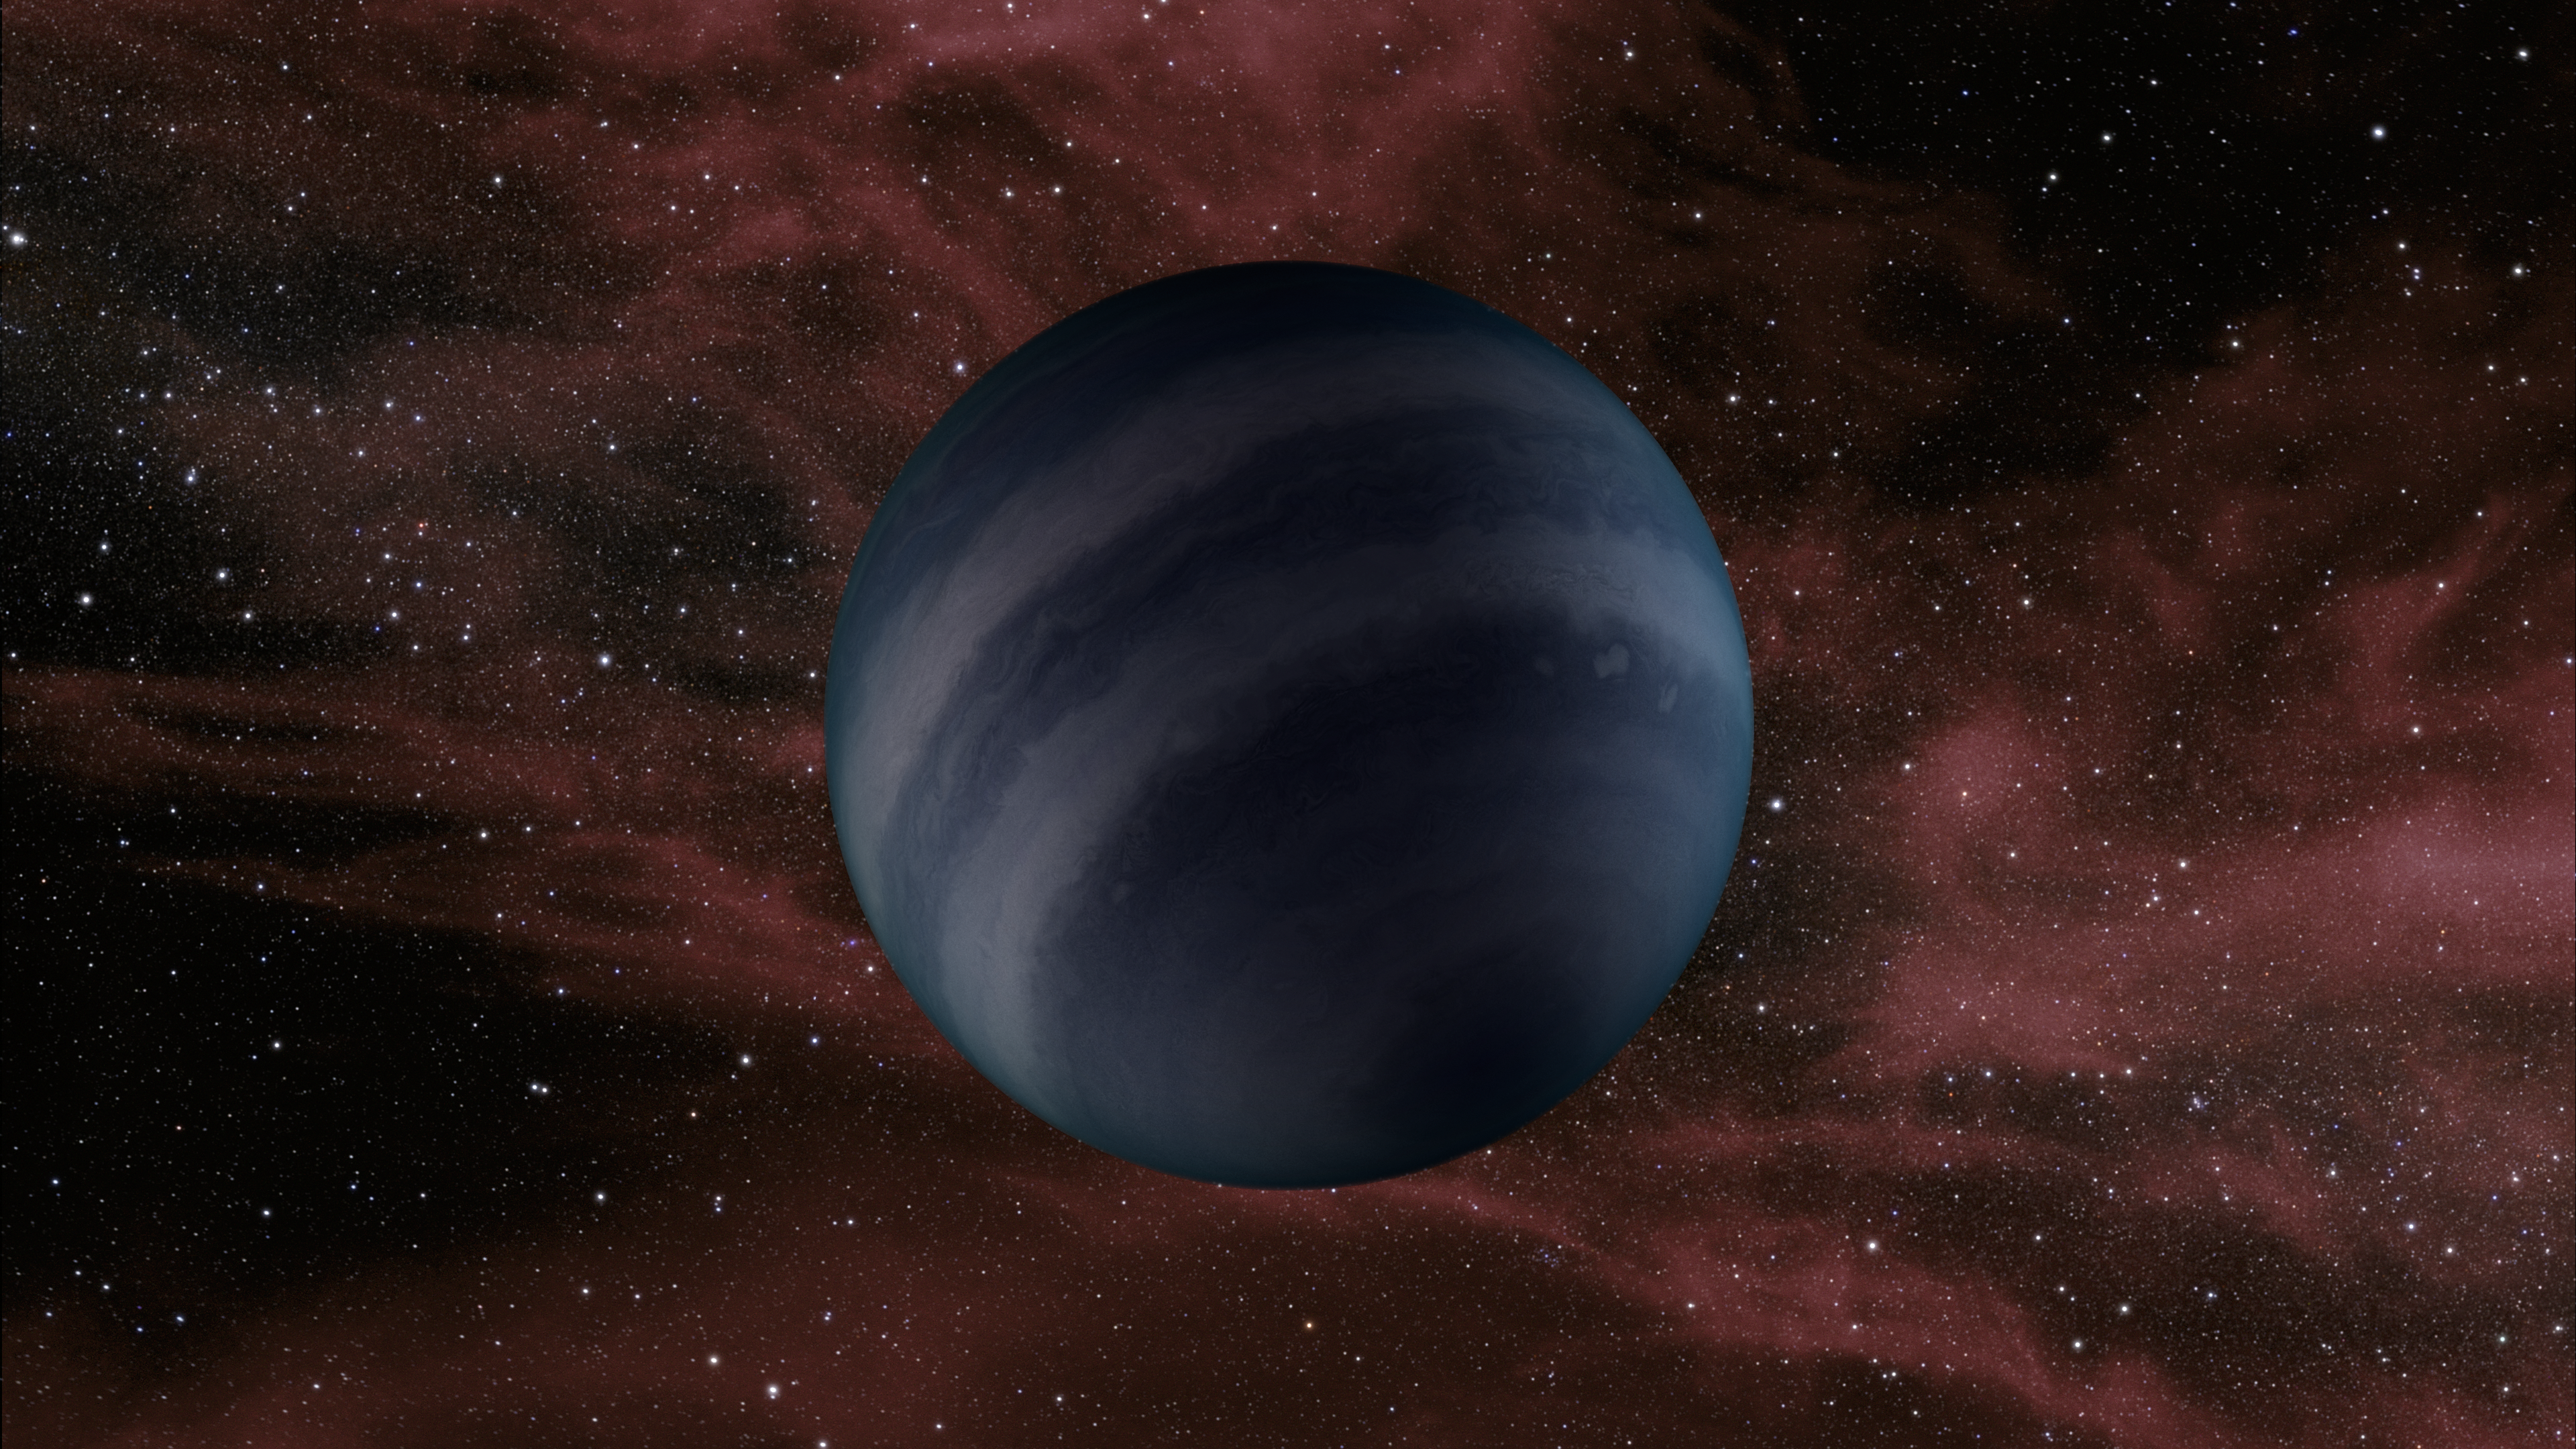

Free-floating Failed Star (Artist Concept)

This artist’s conception portrays a free-floating brown dwarf, or failed star. A new study using data from NASA’s Spitzer Space Telescope shows that several of these objects are warmer than previously thought, with temperatures about 250 to 350 degrees Fahrenheit (125 to 175 degrees Celsius).

NASA’s Jet Propulsion Laboratory, Pasadena, Calif., manages the Spitzer Space Telescope mission for NASA’s Science Mission Directorate, Washington. Science operations are conducted at the Spitzer Science Center at the California Institute of Technology in Pasadena. Data are archived at the Infrared Science Archive housed at the Infrared Processing and Analysis Center at Caltech. Caltech manages JPL for NASA.

Credit: NASA/JPL-Caltech